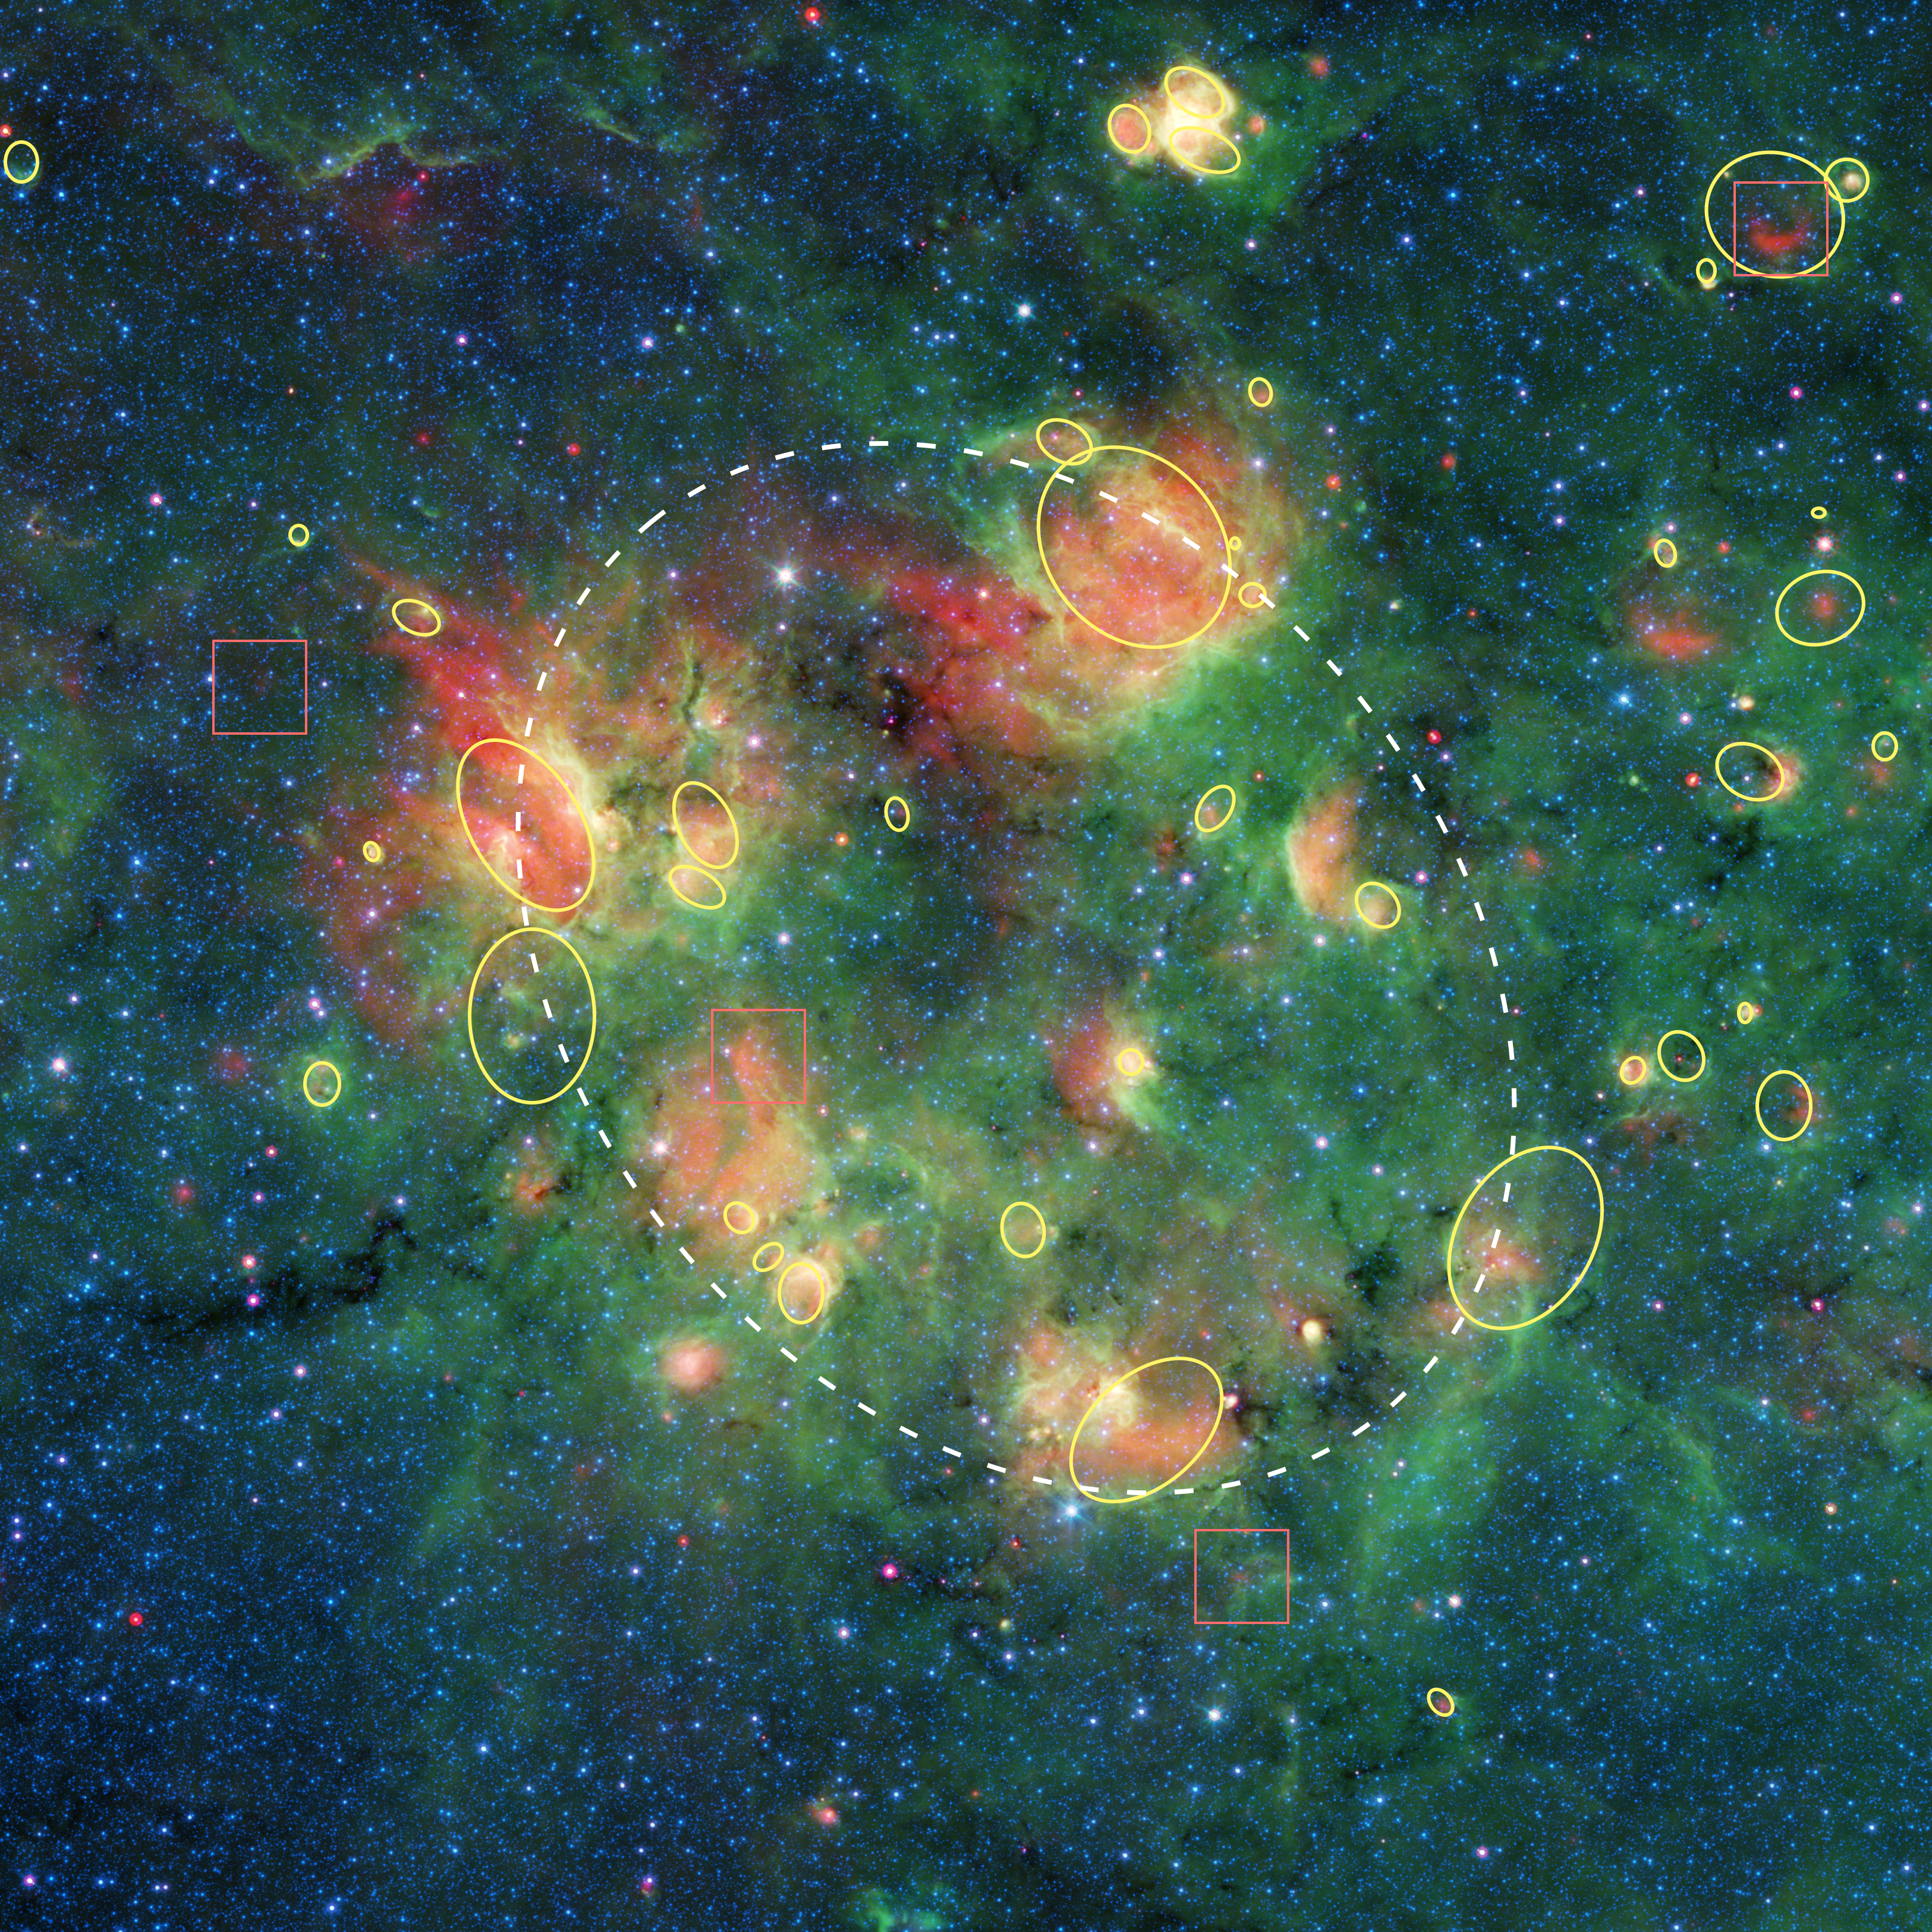

Bubbles, Bubbles Everywhere! (Annotated)

This cloud of gas and dust is full of bubbles, which are inflated by wind and radiation from massive young stars. Yellow circles and ovals show the locations of more than 30 bubbles. Squares indicate bow shocks, red arcs of warm dust formed as winds from fast-moving stars push aside dust grains.

Credit: NASA/JPL-Caltech/Milky Way Project